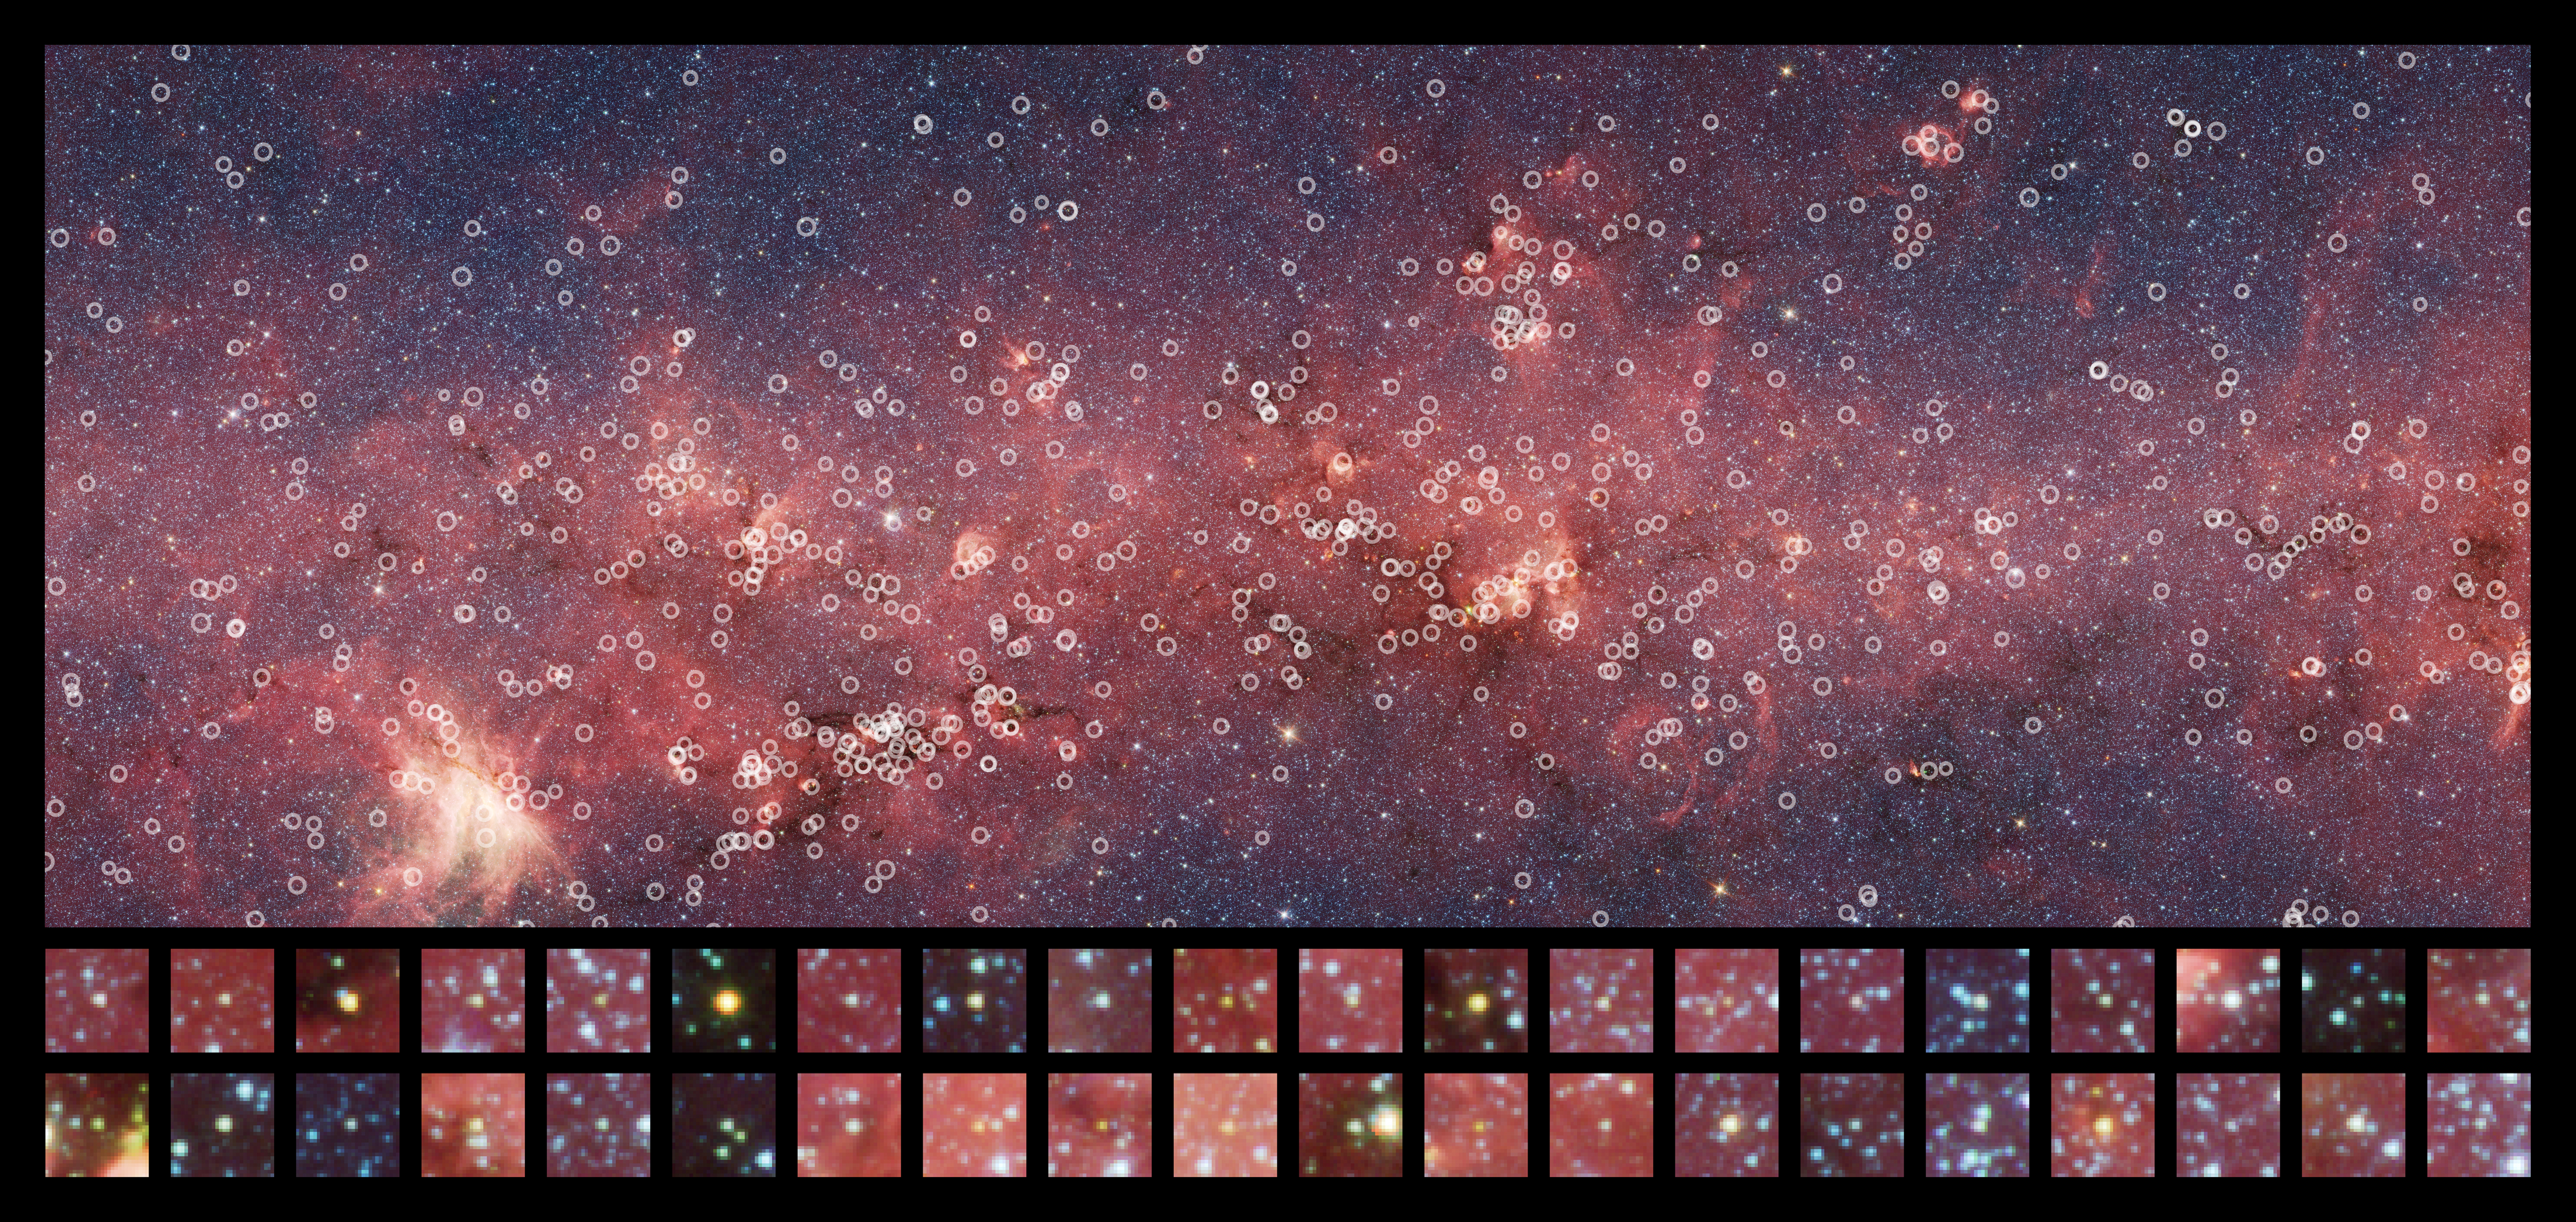

Counting the Youth in a Middle Aged Galaxy

This image is roughly 1/34 of the entire GLIMPSE Survey. This small section is riddled with young stellar objects, counted by Robitaille and his team.

Credit: NASA / JPL-Caltech / T. Robitaille (Harvard-Smithsonian Center for Astrophysics), GLIMPSE Team